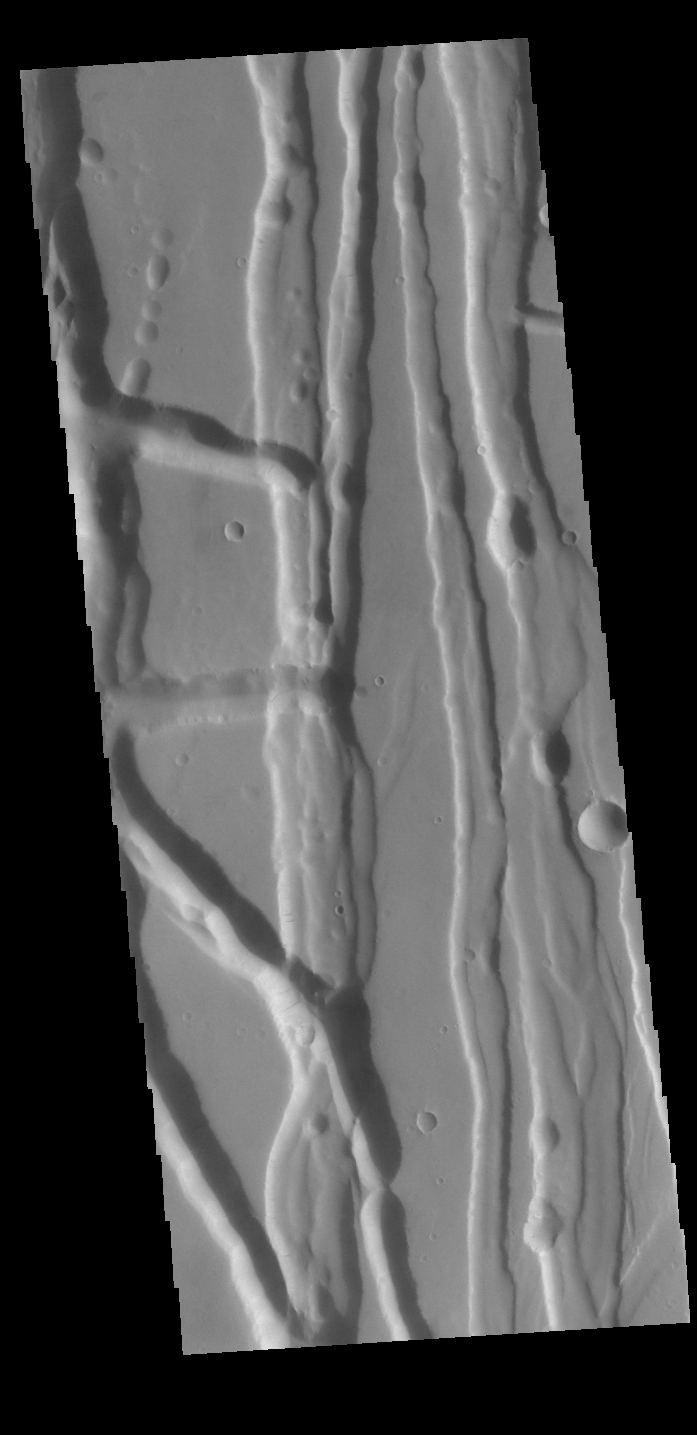

Tractus Fossae

This VIS image shows part of Tractus Fossae, a region of north/south trending tectonic graben located south of Alba Mons. Graben are formed by extension of the crust and faulting. When large amounts of pressure or tension are applied to rocks on timescales that are fast enough that the rock cannot respond by deforming, the rock breaks along faults. In the case of a graben, two parallel faults are formed by extension of the crust and the rock in between the faults drops downward into the space created by the extension. Numerous sets of graben are visible in this THEMIS image, trending north/south. Because the faults defining the graben are formed parallel to the direction of the applied stress, we know that extensional forces were pulling the crust apart in the east/west direction. The large number of graben around Alba Mons is generally believed to be the result of extensional forces associated with the uplift of the volcano.

Credit: NASA/JPL-Caltech/ASU